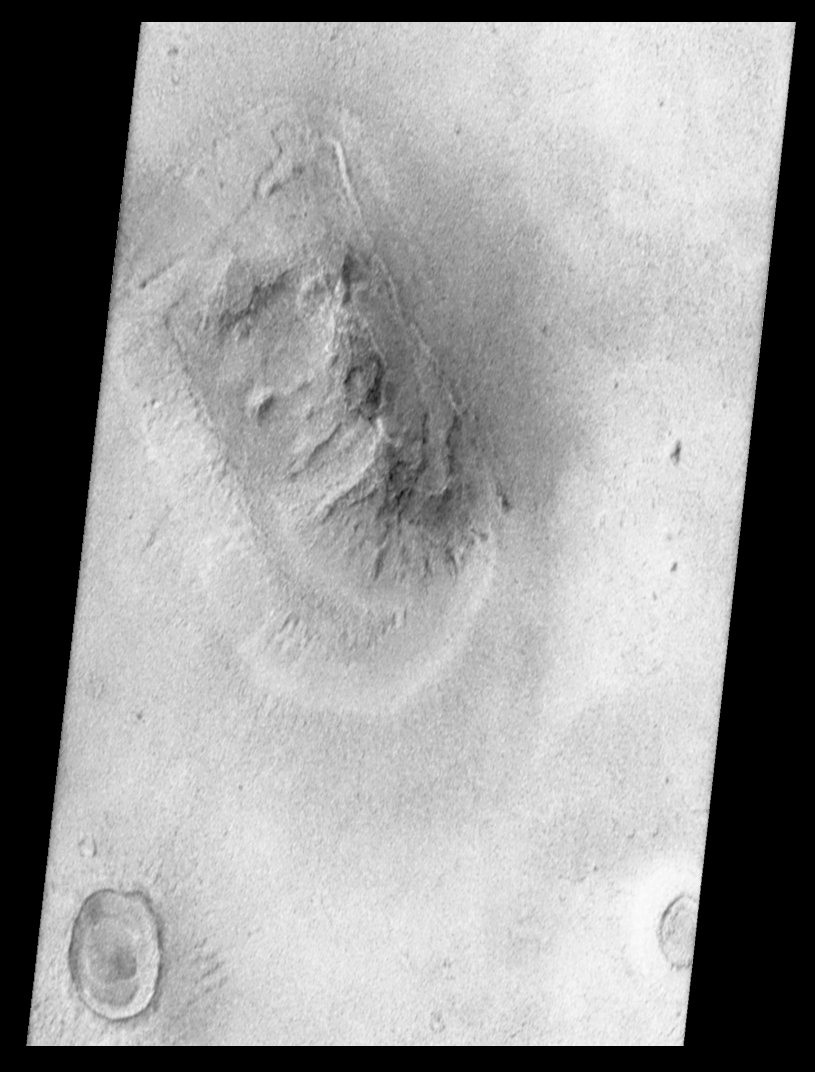

Mars Orbiter Camera Views the “Face on Mars” – calibrated, contrast enhanced, filtered, brightness-inverted

Shortly after midnight Sunday morning (5 April 1998 12:39 AM PST), the Mars Orbiter Camera (MOC) on the Mars Global Surveyor (MGS) spacecraft successfully acquired a high resolution image of the “Face on Mars” feature in the Cydonia region. The image was transmitted to Earth on Sunday, and retrieved from the mission computer data base Monday morning (6 April 1998). The image was processed at the Malin Space Science Systems (MSSS) facility 9:15 AM and the raw image immediately transferred to the Jet Propulsion Laboratory (JPL) for release to the Internet. The images shown here were subsequently processed at MSSS.

The picture was acquired 375 seconds after the spacecraft’s 220th close approach to Mars. At that time, the “Face,” located at approximately 40.8° N, 9.6° W, was 275 miles (444 km) from the spacecraft. The “morning” sun was 25° above the horizon. The picture has a resolution of 14.1 feet (4.3 meters) per pixel, making it ten times higher resolution than the best previous image of the feature, which was taken by the Viking Mission in the mid-1970’s. The full image covers an area 2.7 miles (4.4 km) wide and 25.7 miles (41.5 km) long.

Processing
Image processing has been applied to the images in order to improve the visibility of features. This processing included the following steps:

The image was processed to remove the sensitivity differences between adjacent picture elements (calibrated). This removes the vertical streaking.

The contrast and brightness of the image was adjusted, and “filters” were applied to enhance detail at several scales.

The image was then geometrically warped to meet the computed position information for a mercator-type map. This corrected for the left-right flip, and the non-vertical viewing angle (about 45° from vertical), but also introduced some vertical “elongation” of the image for the same reason Greenland looks larger than Africa on a mercator map of the Earth.

A section of the image, containing the “Face” and a couple of nearly impact craters and hills, was “cut” out of the full image and reproduced separately.
See PIA01440, PIA01441, and PIA01442 for additional processing steps. Also see PIA01236 for the raw image.

Malin Space Science Systems and the California Institute of Technology built the MOC using spare hardware from the Mars Observer mission. MSSS operates the camera from its facilities in San Diego, CA. The Jet Propulsion Laboratory’s Mars Surveyor Operations Project operates the Mars Global Surveyor spacecraft with its industrial partner, Lockheed Martin Astronautics, from facilities in Pasadena, CA and Denver, CO

Credit: NASA/JPL/Malin Space Science Systems